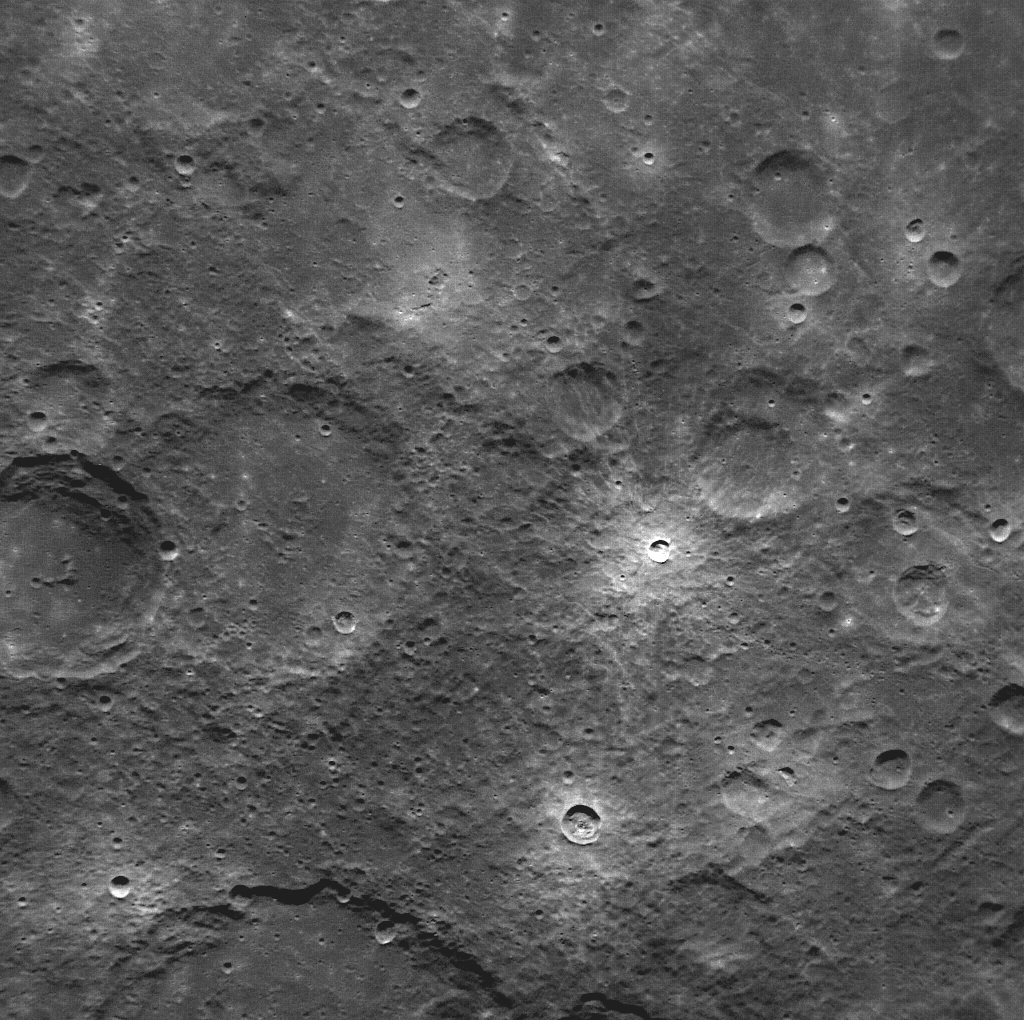

First NAC Image Obtained in Mercury Orbit

This is the first image of Mercury taken from orbit with MESSENGER’s Narrow Angle Camera (NAC). MESSENGER’s camera system, the Mercury Dual Imaging System (MDIS), has two cameras: the Narrow Angle Camera and the Wide Angle Camera (WAC). Comparison of this image with MESSENGER’s first WAC image of the same region shows the substantial difference between the fields of view of the two cameras. At 1.5°, the field of view of the NAC is seven times smaller than the 10.5° field of view of the WAC.

This image was taken using MDIS’s pivot. MDIS is mounted on a pivoting platform and is the only instrument in MESSENGER’s payload capable of movement independent of the spacecraft. The other instruments are fixed in place, and most point down the spacecraft’s boresight at all times, relying solely on the guidance and control system for pointing. The 90° range of motion of the pivot gives MDIS a much-needed extra degree of freedom, allowing MDIS to image the planet’s surface at times when spacecraft geometry would normally prevent it from doing so. The pivot also gives MDIS additional imaging opportunities by allowing it to view more of the surface than that at which the boresight-aligned instruments are pointed at any given time.

On March 17, 2011 (March 18, 2011, UTC), MESSENGER became the first spacecraft ever to orbit the planet Mercury. The mission is currently in its commissioning phase, during which spacecraft and instrument performance are verified through a series of specially designed checkout activities. In the course of the one-year primary mission, the spacecraft’s seven scientific instruments and radio science investigation will unravel the history and evolution of the Solar System’s innermost planet. Visit the Why Mercury? section of this website to learn more about the science questions that the MESSENGER mission has set out to answer.

Date Acquired: March 29, 2011
Image Mission Elapsed Time (MET): 209878668
Image ID: 65064
Instrument: Narrow Angle Camera (NAC) of the Mercury Dual Imaging System (MDIS)
Center Latitude: -53°
Center Longitude: 13° E
Resolution: 380 meters/pixel
Scale: This image is 390 kilometers (240 miles) across

These images are from MESSENGER, a NASA Discovery mission to conduct the first orbital study of the innermost planet, Mercury. For information regarding the use of images, see the MESSENGER image use policy.

Credit: NASA/Johns Hopkins University Applied Physics Laboratory/Carnegie Institution of Washington